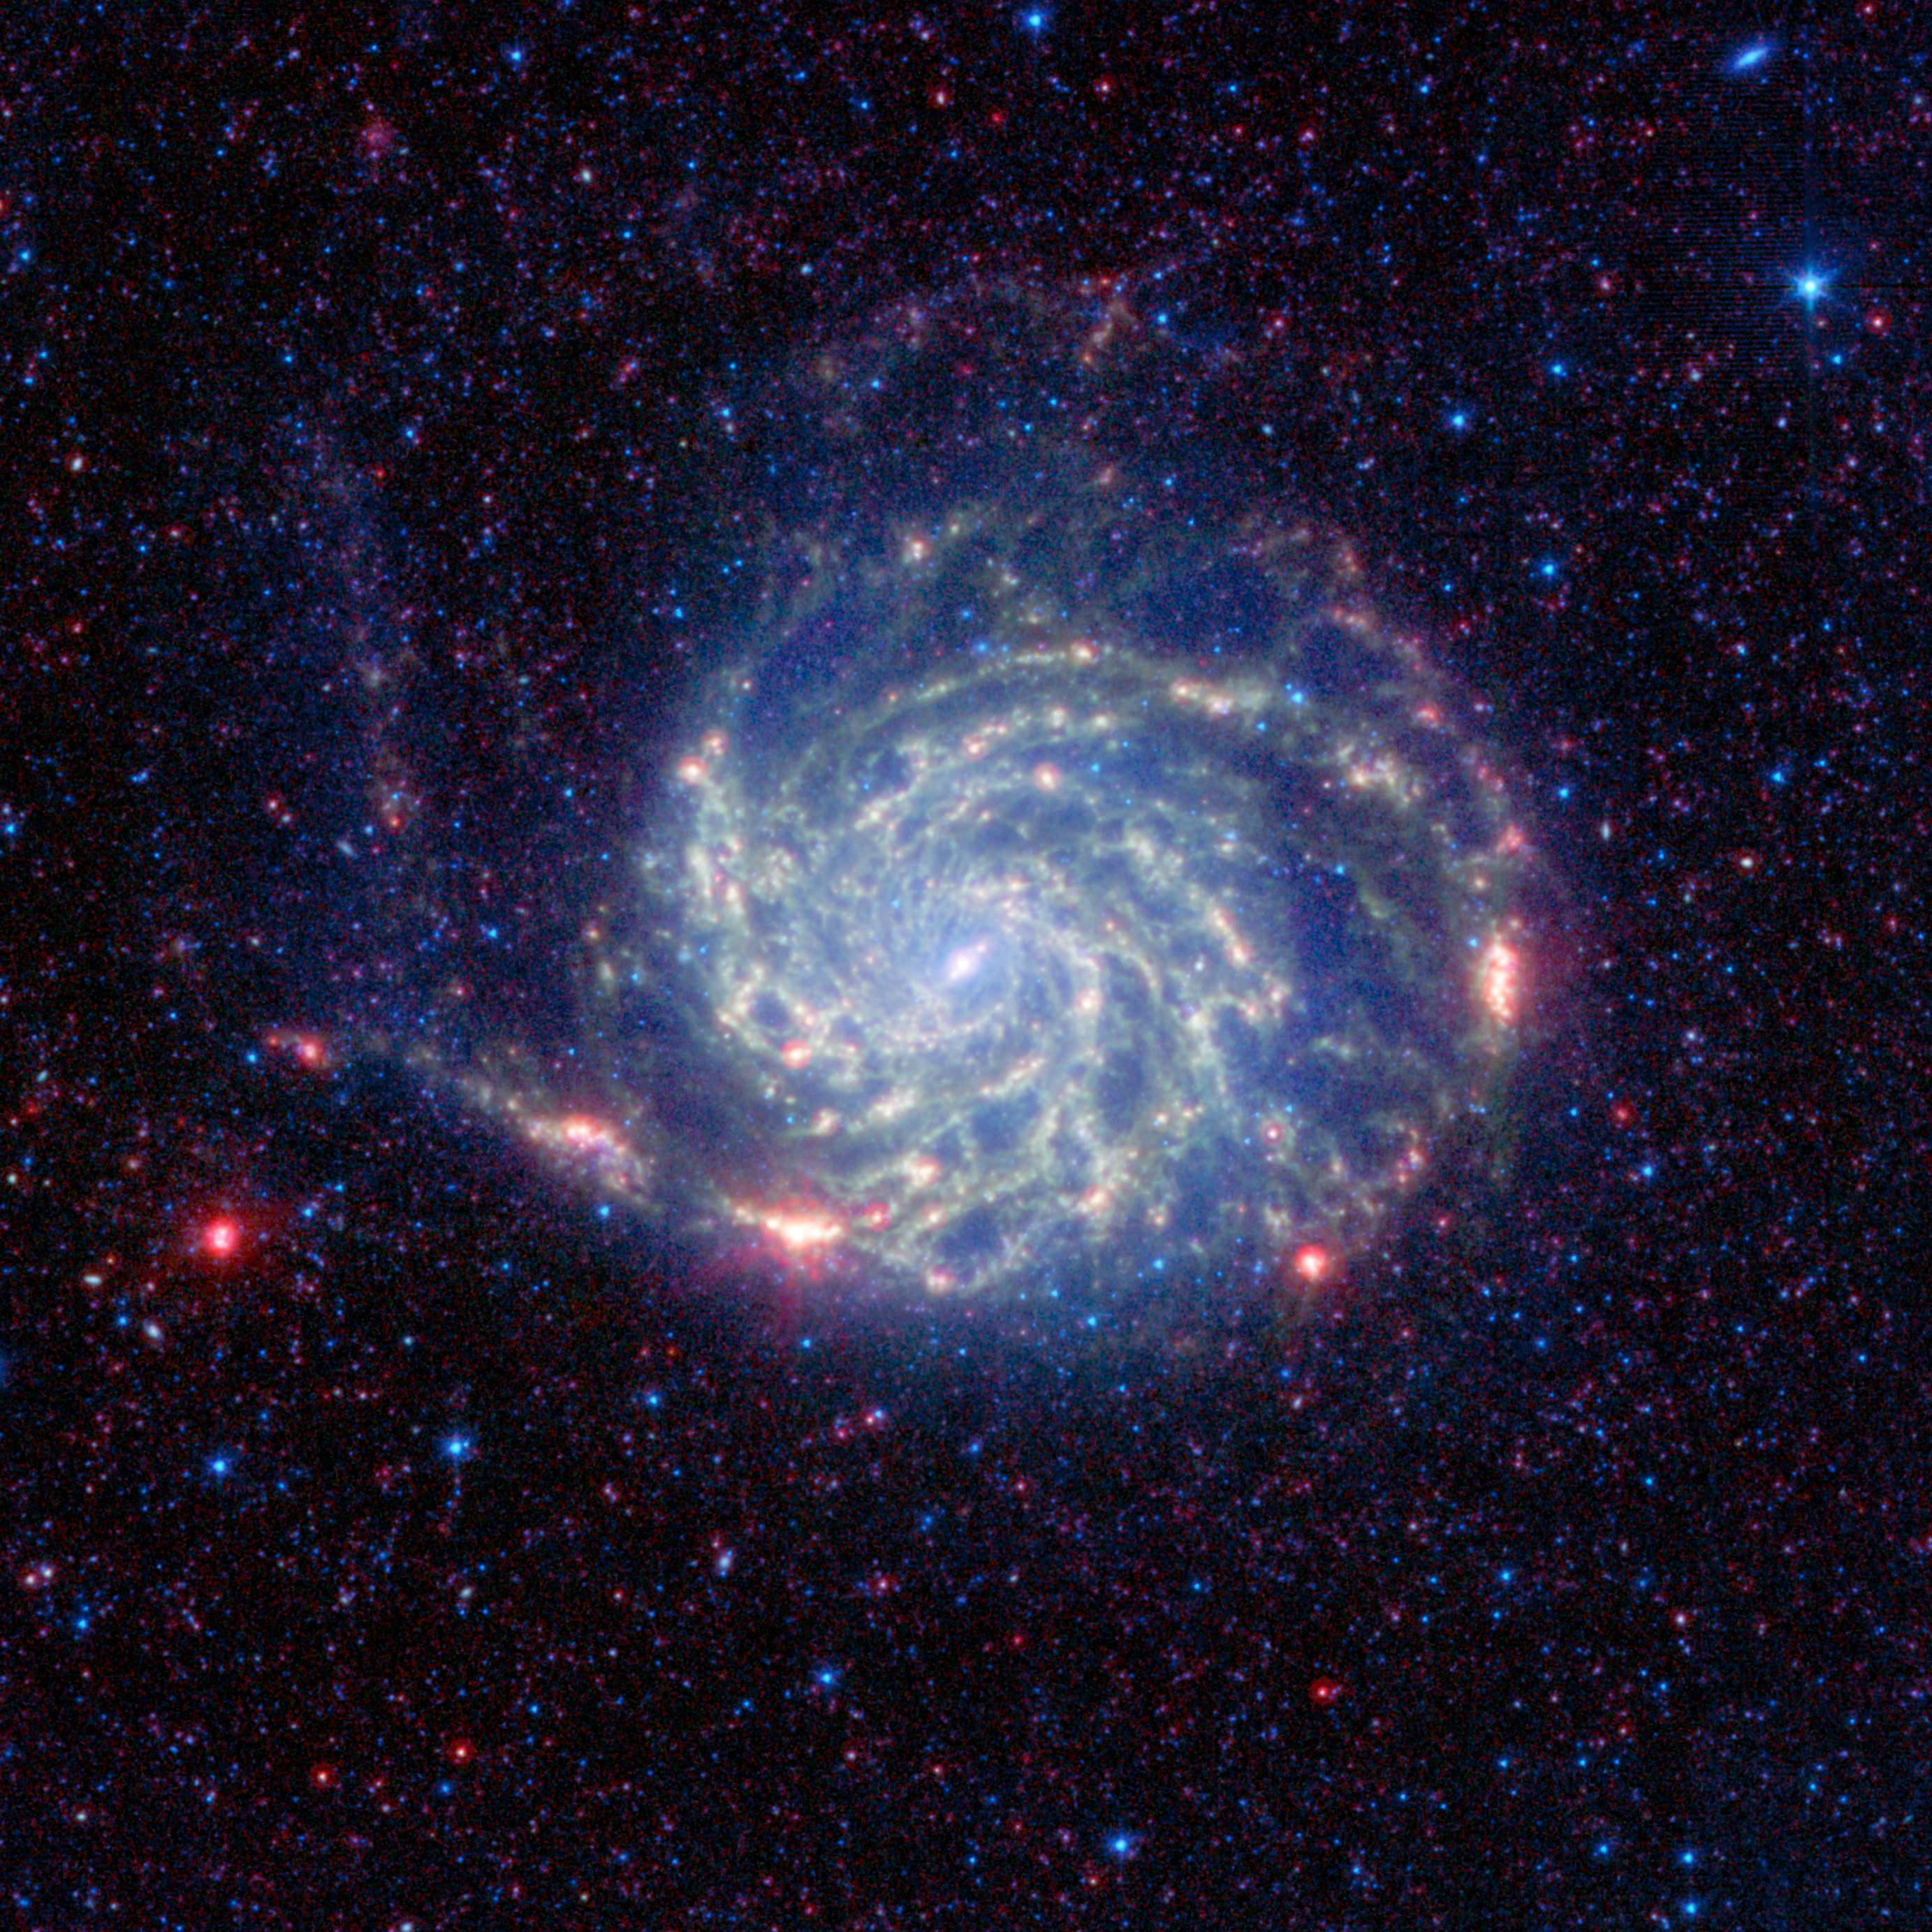

“No Organics” Zone Circles Pinwheel

The Pinwheel galaxy, otherwise known as Messier 101, sports bright reddish edges in this new infrared image from NASA’s Spitzer Space Telescope. Research from Spitzer has revealed that this outer red zone lacks organic molecules present in the rest of the galaxy. The red and blue spots outside of the spiral galaxy are either foreground stars or more distant galaxies.

The organics, called polycyclic aromatic hydrocarbons, are dusty, carbon-containing molecules that help in the formation of stars. On Earth, they are found anywhere combustion reactions take place, such as barbeque pits and exhaust pipes. Scientists also believe this space dust has the potential to be converted into the stuff of life.

Spitzer found that the polycyclic aromatic hydrocarbons decrease in concentration toward the outer portion of the Pinwheel galaxy, then quickly drop off and are no longer detected at its very outer rim. According to astronomers, there’s a threshold at the rim where the organic material is being destroyed by harsh radiation from stars. Radiation is more damaging at the far reaches of a galaxy because the stars there have less heavy metals, and metals dampen the radiation.

The findings help researchers understand how stars can form in these harsh environments, where polycyclic aromatic hydrocarbons are lacking. Under normal circumstances, the polycyclic aromatic hydrocarbons help cool down star-forming clouds, allowing them to collapse into stars. In regions like the rim of the Pinwheel—as well as the very early universe—stars form without the organic dust. Astronomers don’t know precisely how this works, so the rim of the Pinwheel provides them with a laboratory for examining the process relatively close up.

In this image, infrared light with a wavelength of 3.6 microns is colored blue; 8-micron light is green; and 24-micron light is red. All three of Spitzer’s instruments were used in the study: the infrared array camera, the multiband imaging photometer and the infrared spectrograph.

Credit: NASA/JPL-Caltech/STScI